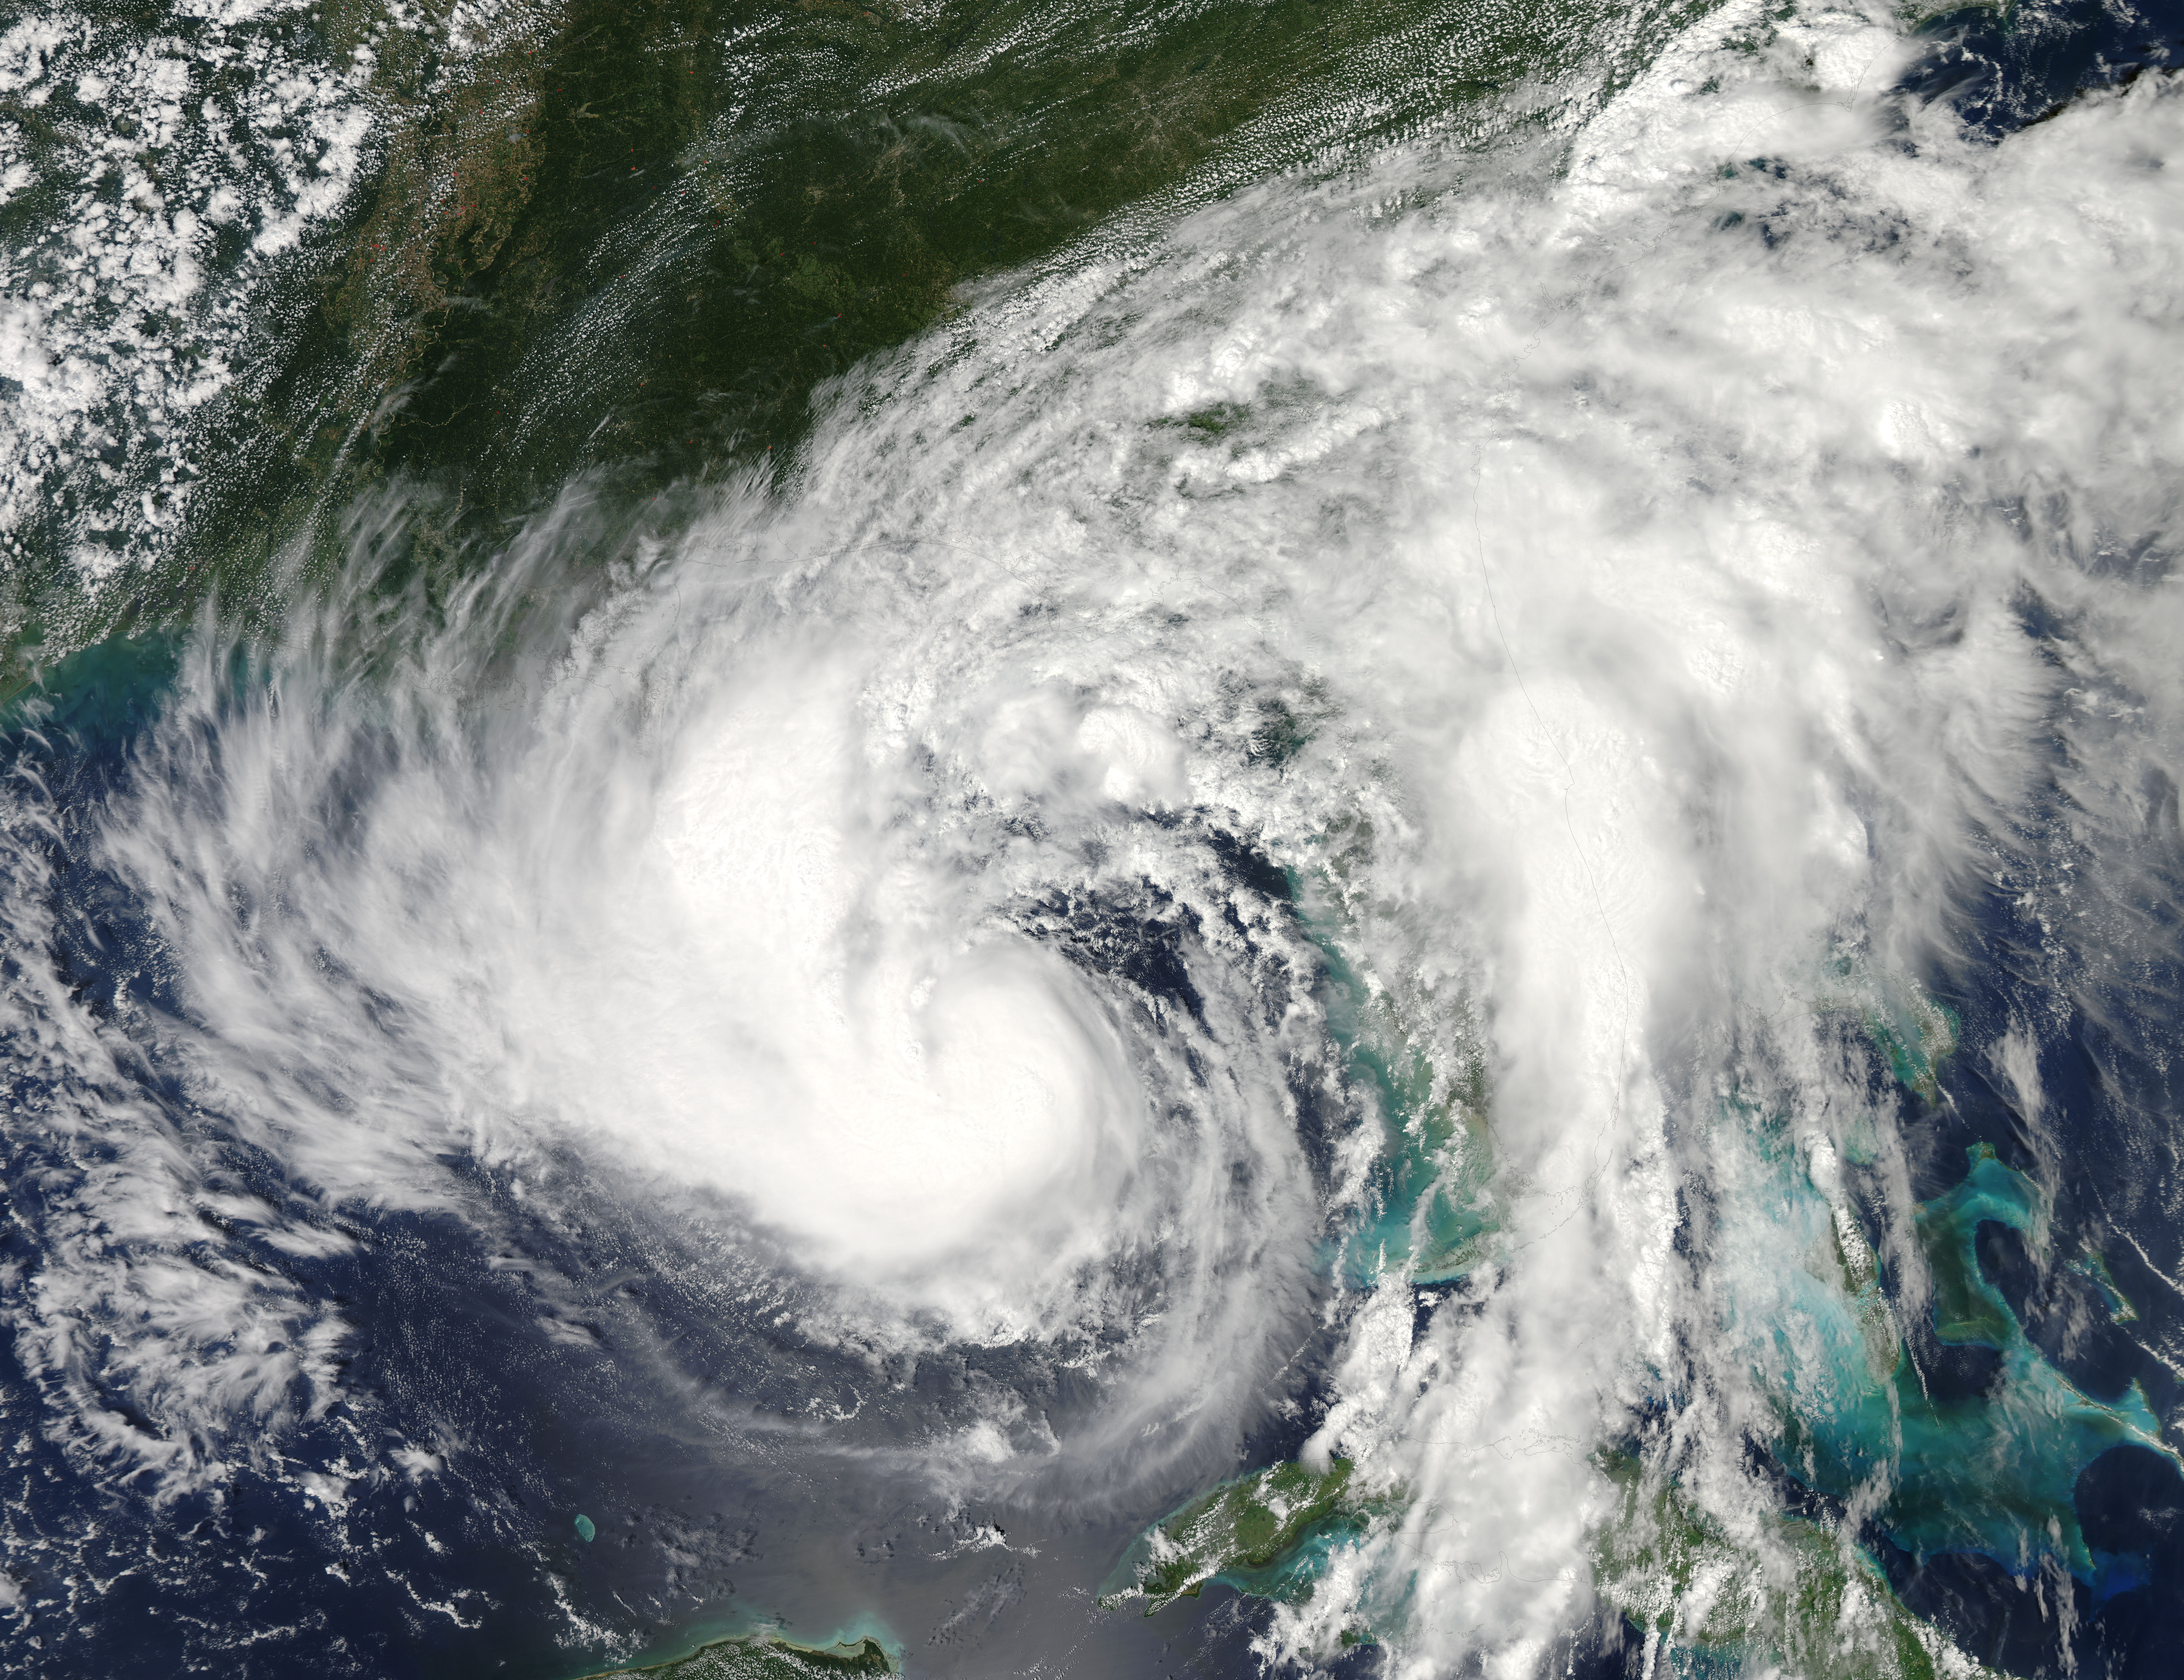

NASA Watching Issac's Approach to U.S. Gulf Coast

The MODIS instrument on NASA's Aqua satellite captured this visible image of Tropical Storm Isaac on Aug. 27 at 3:00 p.m. EDT is it was moving northwest through the Gulf of Mexico. Issac's large reach is seen by its eastern cloud cover over the entire state of Florida.

Credit: NASA Goddard MODIS Rapid Response Team